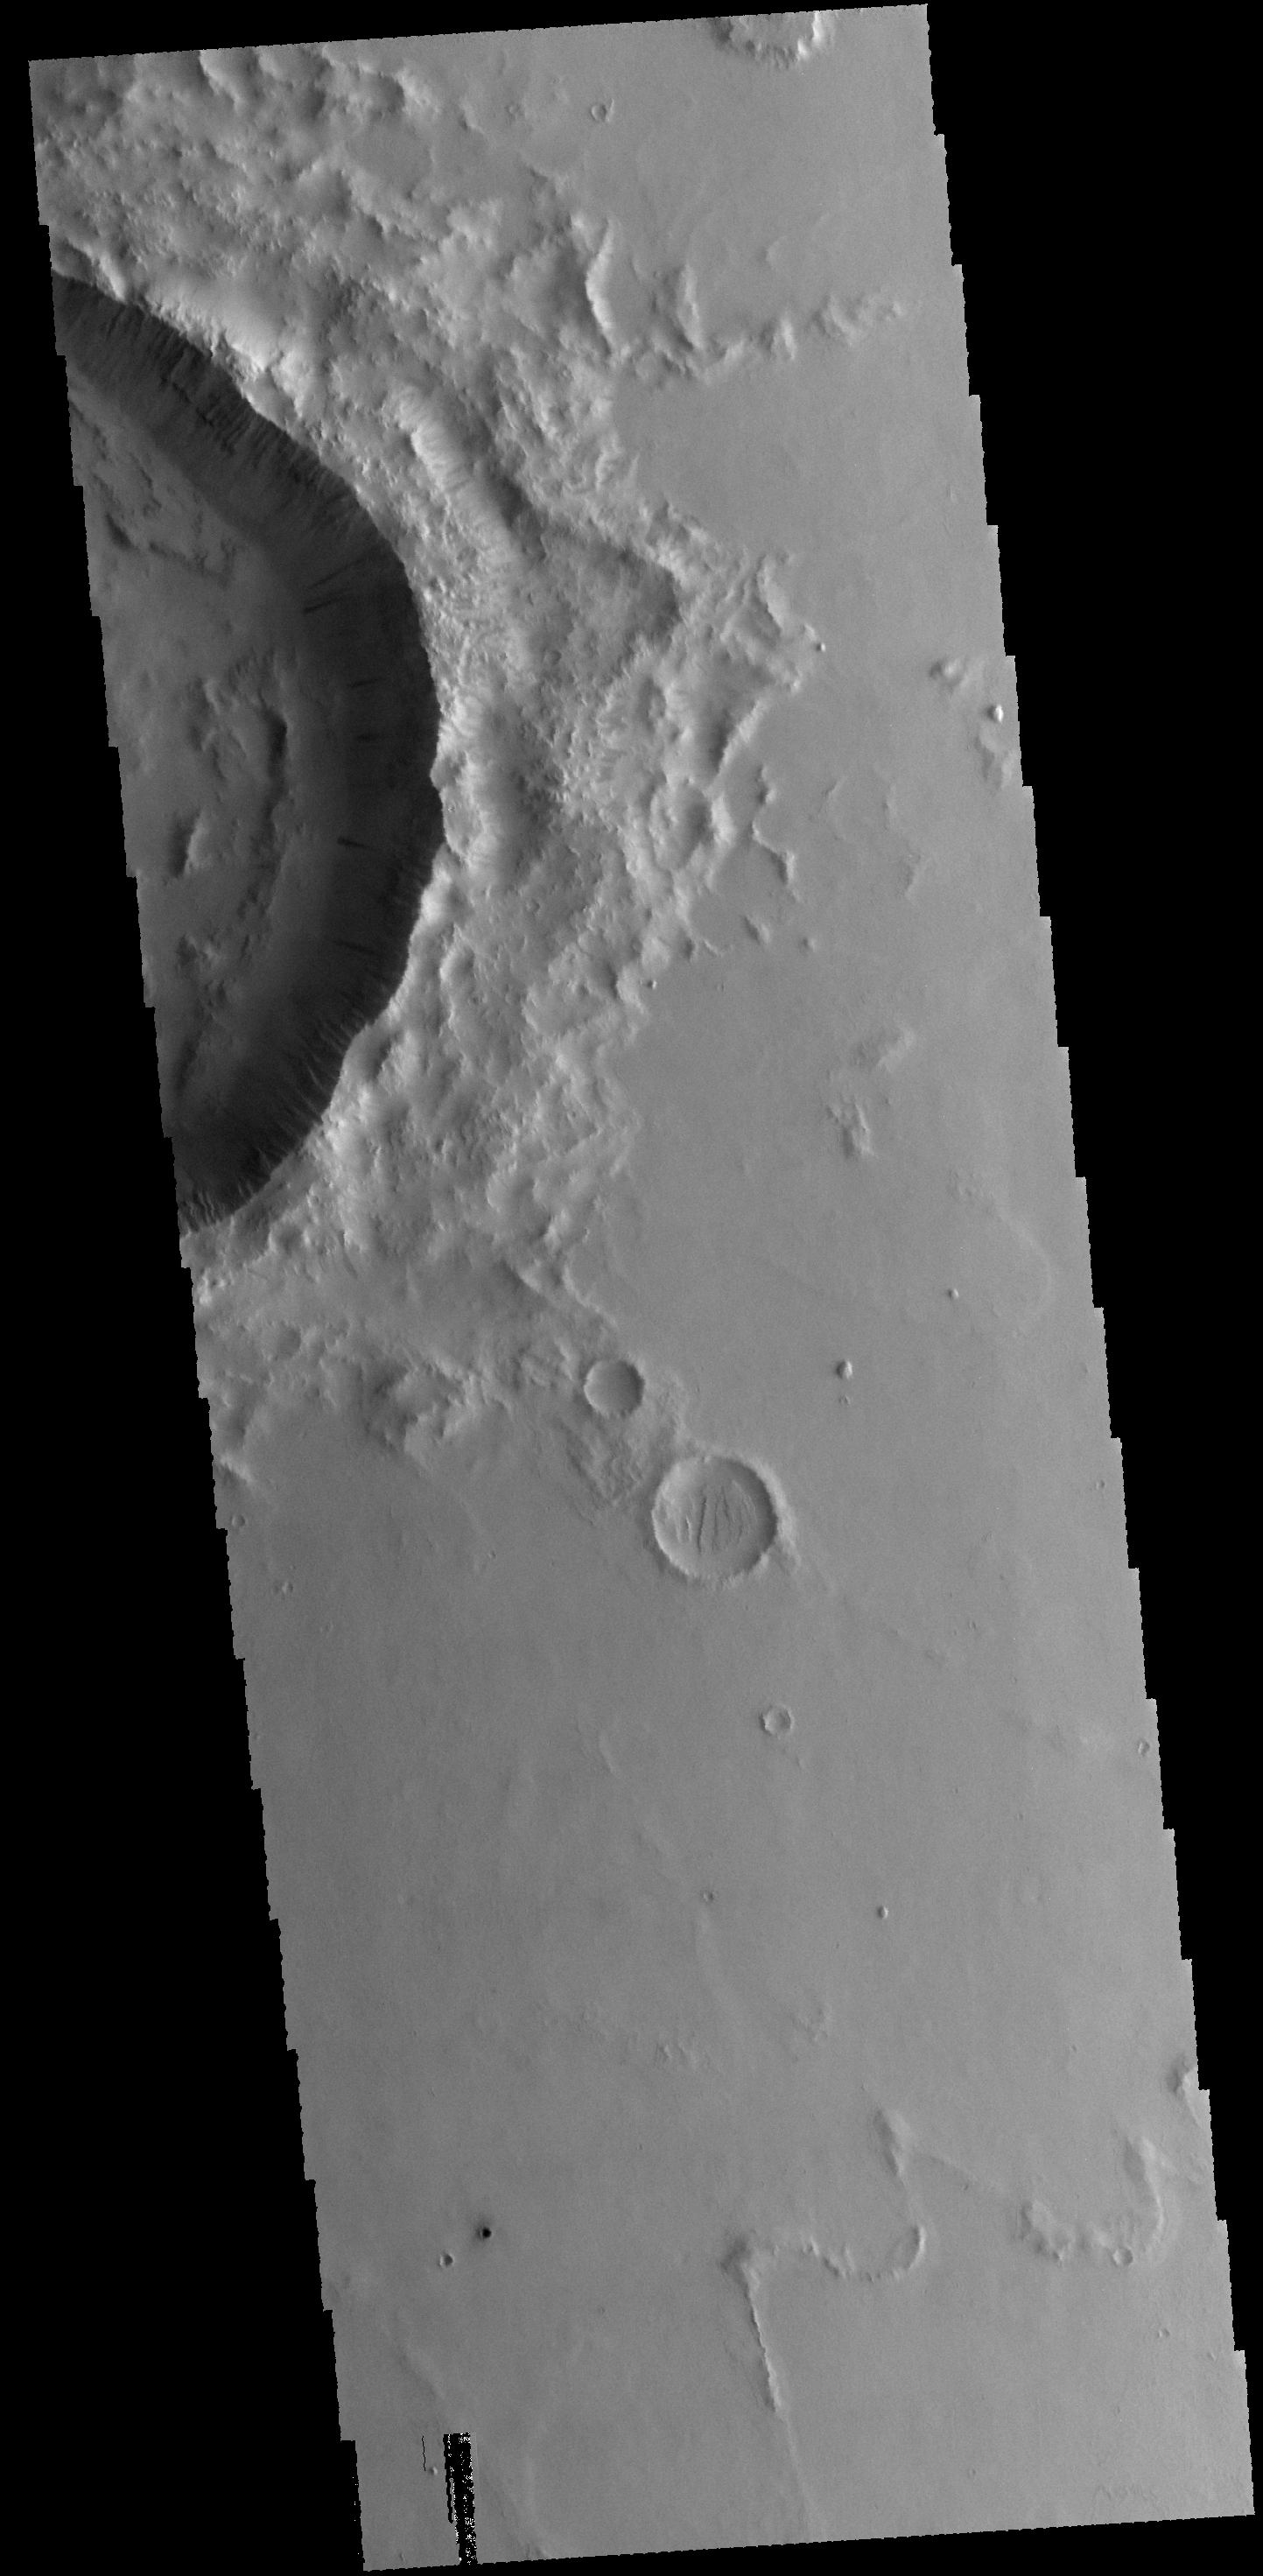

Dark Slope Streaks

This VIS image shows dark slope streaks on the inner rim of an unnamed crater in Amazonis Planitia.

Credit: NASA/JPL-Caltech/ASU